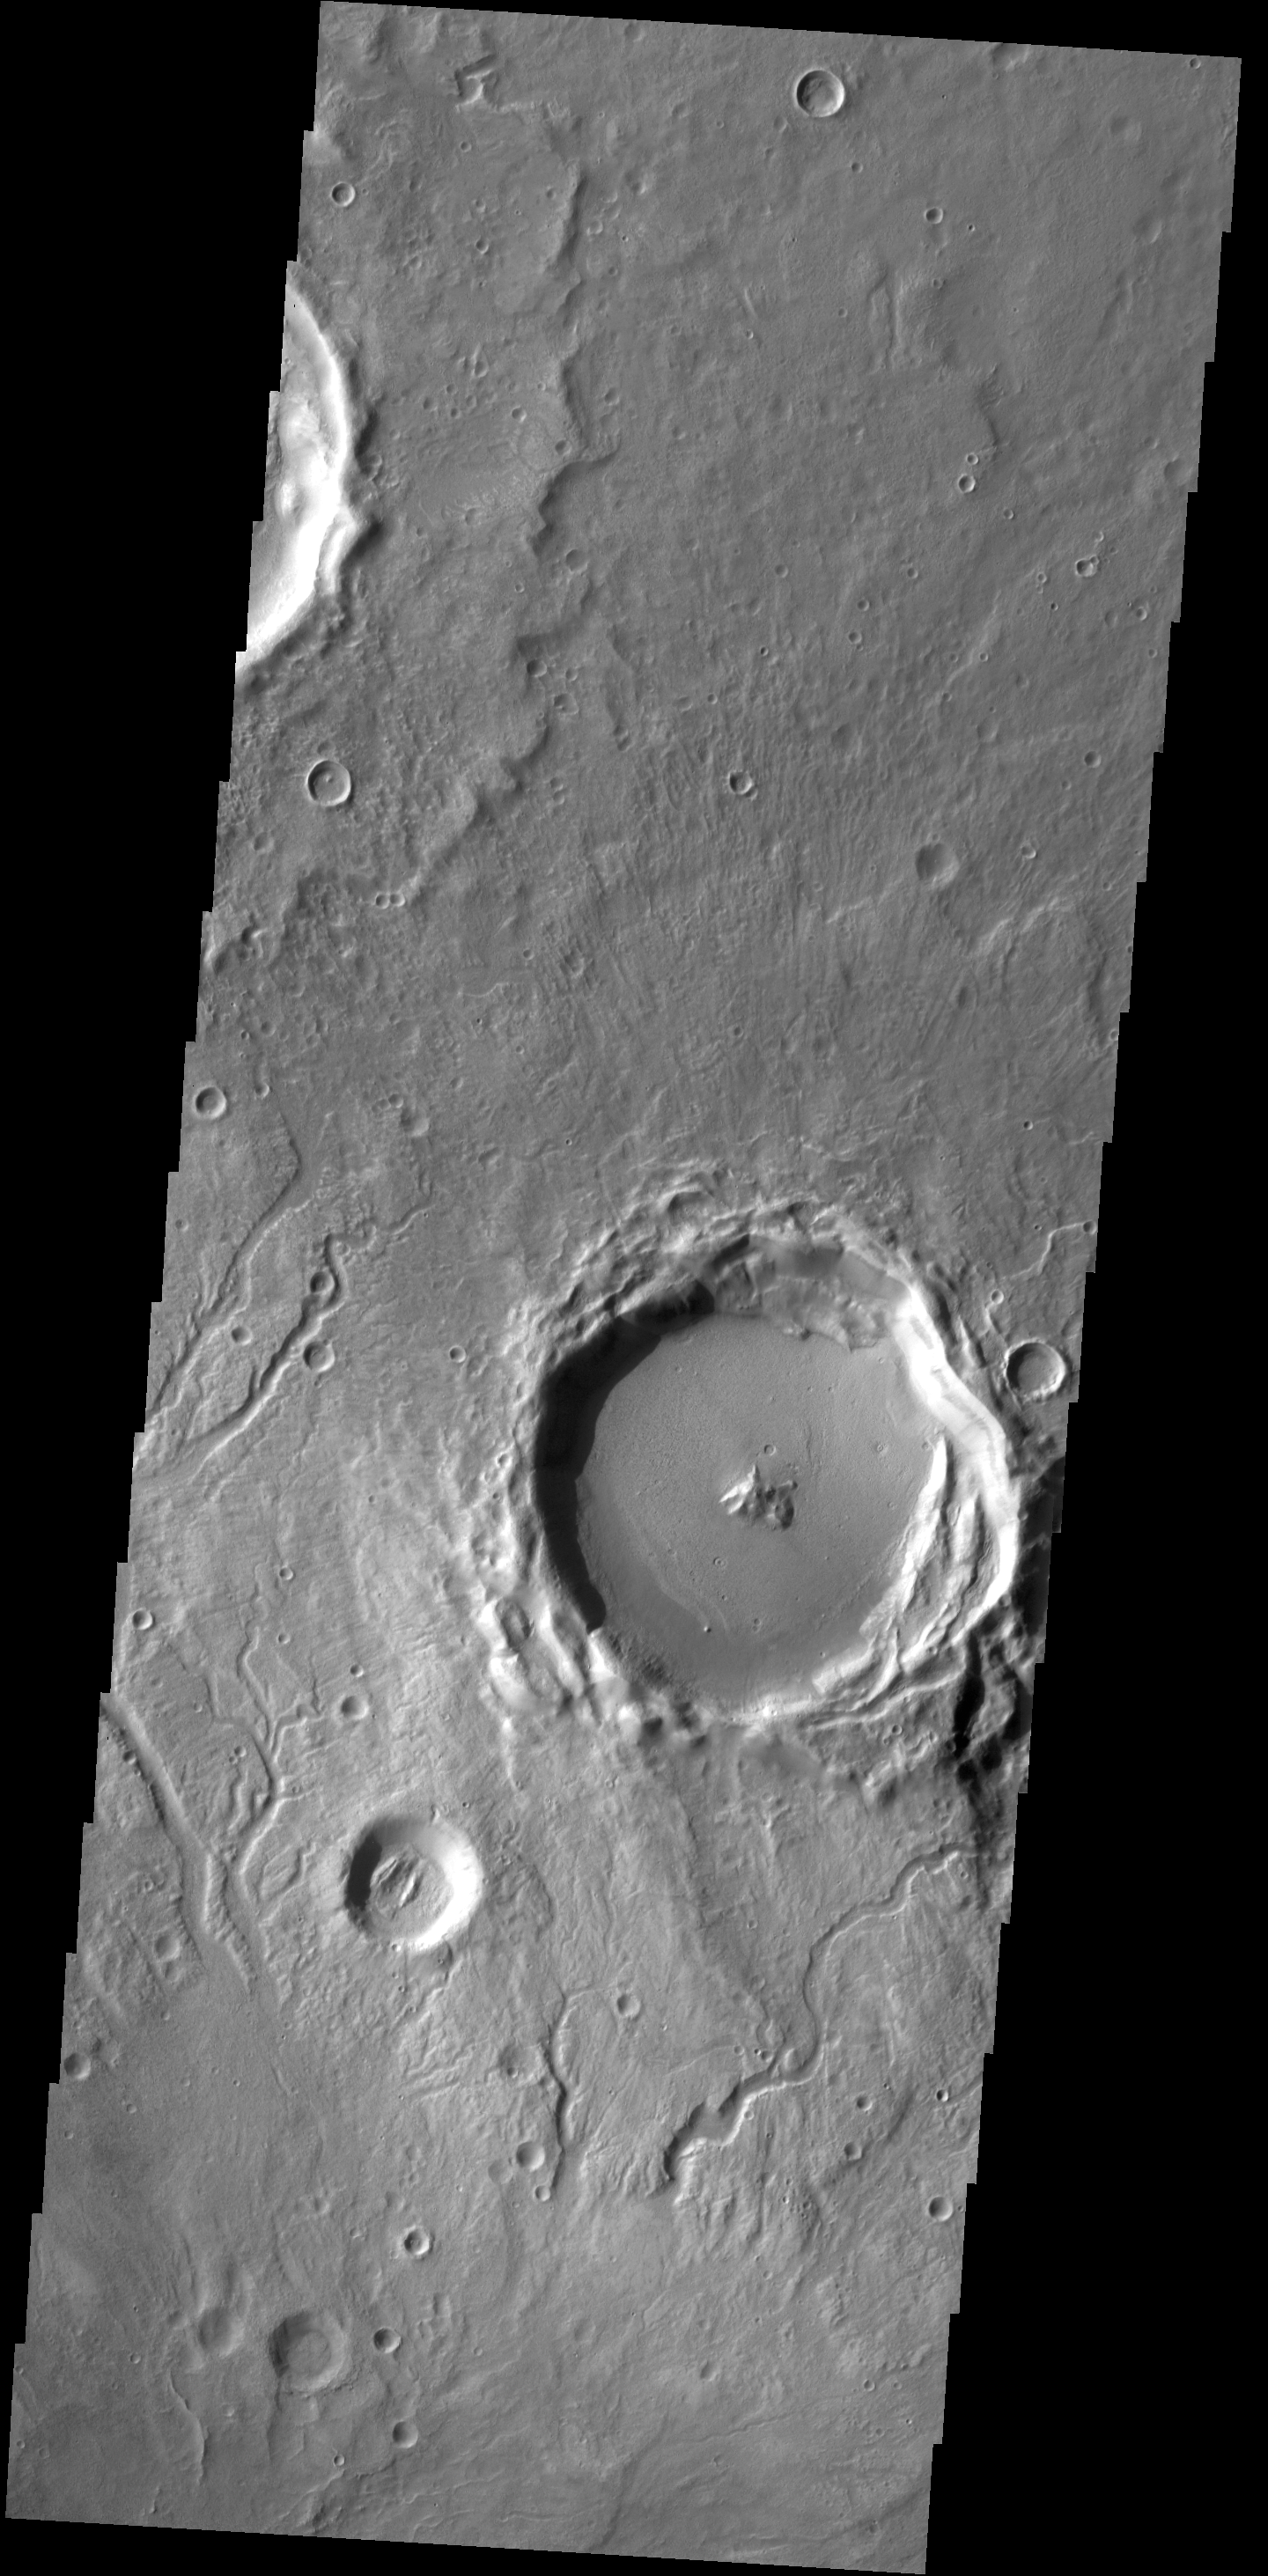

Channels

Many small channels are visible in this VIS image of Arabia Terra.

Credit: NASA/JPL-Caltech/ASU